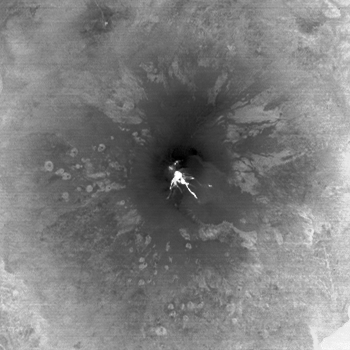

Lava Flows from Latest Eruption of Mount Etna Spotted by NASA’s Terra Spacecraft

Mount Etna on the Italian island of Sicily is Europe’s most active volcano. Its latest series of eruptions has continued for weeks, producing ash clouds that forced the closure of nearby Catania airport; lava flows that stretched from the summit to the south and southeast; and spectacular fire fountains. In this nighttime thermal image acquired Dec. 12, 2013 by the Advanced Spaceborne Thermal Emission and Reflection Radiometer (ASTER) instrument on NASA’s Terra spacecraft, the lava flows are white (hot), emanating from the southeast crater. The image covers an area of 19.5 by 19.5 miles (31.5 by 31.5 kilometers), and is located at 37.7 degrees north latitude, 15 degrees east longitude.

With its 14 spectral bands from the visible to the thermal infrared wavelength region and its high spatial resolution of 15 to 90 meters (about 50 to 300 feet), ASTER images Earth to map and monitor the changing surface of our planet. ASTER is one of five Earth-observing instruments launched Dec. 18, 1999, on Terra. The instrument was built by Japan’s Ministry of Economy, Trade and Industry. A joint U.S./Japan science team is responsible for validation and calibration of the instrument and data products.

The broad spectral coverage and high spectral resolution of ASTER provides scientists in numerous disciplines with critical information for surface mapping and monitoring of dynamic conditions and temporal change. Example applications are: monitoring glacial advances and retreats; monitoring potentially active volcanoes; identifying crop stress; determining cloud morphology and physical properties; wetlands evaluation; thermal pollution monitoring; coral reef degradation; surface temperature mapping of soils and geology; and measuring surface heat balance.

The U.S. science team is located at NASA’s Jet Propulsion Laboratory, Pasadena, Calif. The Terra mission is part of NASA’s Science Mission Directorate, Washington, D.C.

Credit: NASA/GSFC/METI/ERSDAC/JAROS, and U.S./Japan ASTER Science Team